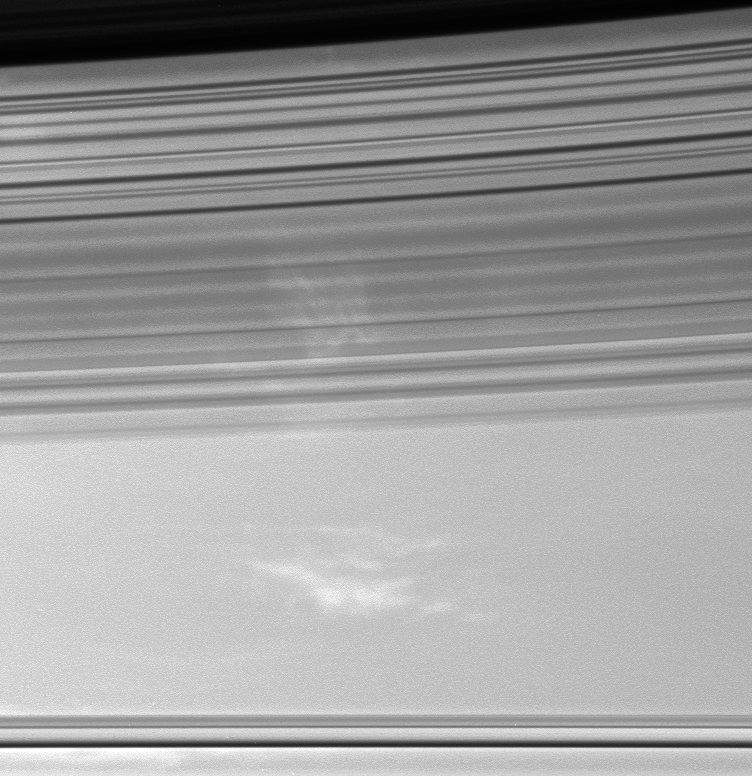

Shadow Strands

The soft, sweeping shadows of Saturn’s C ring cover bright patches of clouds in the planet’s atmosphere. The shadow-throwing rings stretch across the view at bottom. The dark inner edge of the B ring is visible at top.

The image was taken using a spectral filter sensitive to wavelengths of infrared light centered at 752 nanometers. The image was acquired with the Cassini spacecraft wide-angle camera on April 28, 2006 at a distance of approximately 340,000 kilometers (211,000 miles) from Saturn. Image scale is 17 kilometers (10 miles) per pixel.

The Cassini-Huygens mission is a cooperative project of NASA, the European Space Agency and the Italian Space Agency. The Jet Propulsion Laboratory, a division of the California Institute of Technology in Pasadena, manages the mission for NASA’s Science Mission Directorate, Washington, D.C. The Cassini orbiter and its two onboard cameras were designed, developed and assembled at JPL. The imaging operations center is based at the Space Science Institute in Boulder, Colo.

Credit: NASA/JPL/Space Science Institute